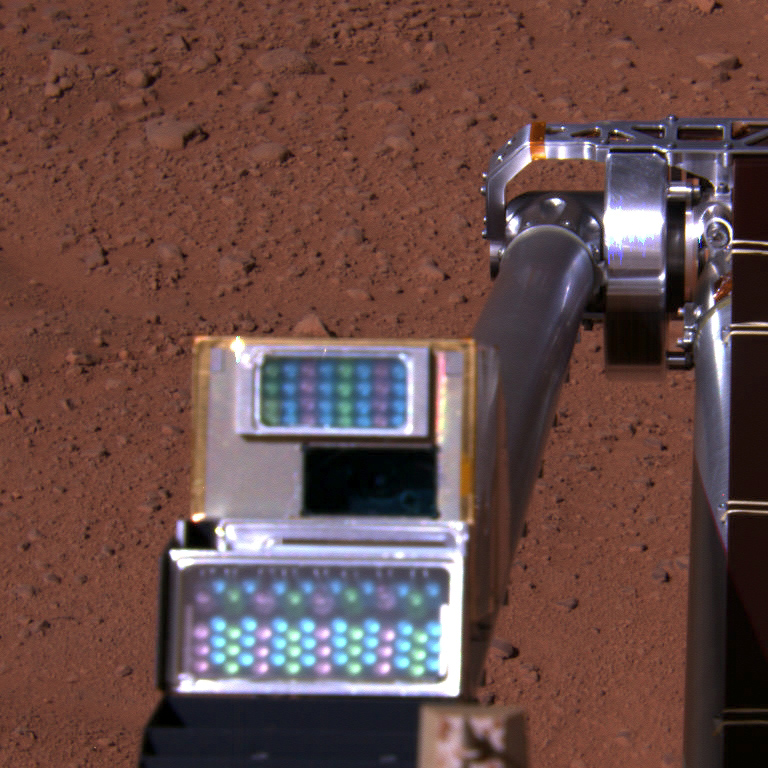

Robotic Arm Camera on Mars, with Lights Off

This approximate color image is a view of NASA’s Phoenix Mars Lander’s Robotic Arm Camera (RAC) as seen by the lander’s Surface Stereo Imager (SSI). This image was taken on the afternoon of the 116th Martian day, or sol, of the mission (September 22, 2008). The RAC is about 8 centimeters (3 inches) tall.

The SSI took images of the RAC to test both the light-emitting diodes (LEDs) and cover function. Individual images were taken in three SSI filters that correspond to the red, green, and blue LEDs one at a time. This yields proper coloring when imaging Phoenix’s surrounding Martian environment.

The Phoenix Mission is led by the University of Arizona, Tucson, on behalf of NASA. Project management of the mission is by NASA’s Jet Propulsion Laboratory, Pasadena, Calif. Spacecraft development is by Lockheed Martin Space Systems, Denver.

Photojournal Note: As planned, the Phoenix lander, which landed May 25, 2008 23:53 UTC, ended communications in November 2008, about six months after landing, when its solar panels ceased operating in the dark Martian winter.

Credit: NASA/JPL-Caltech/University of Arizona/Texas A&M University